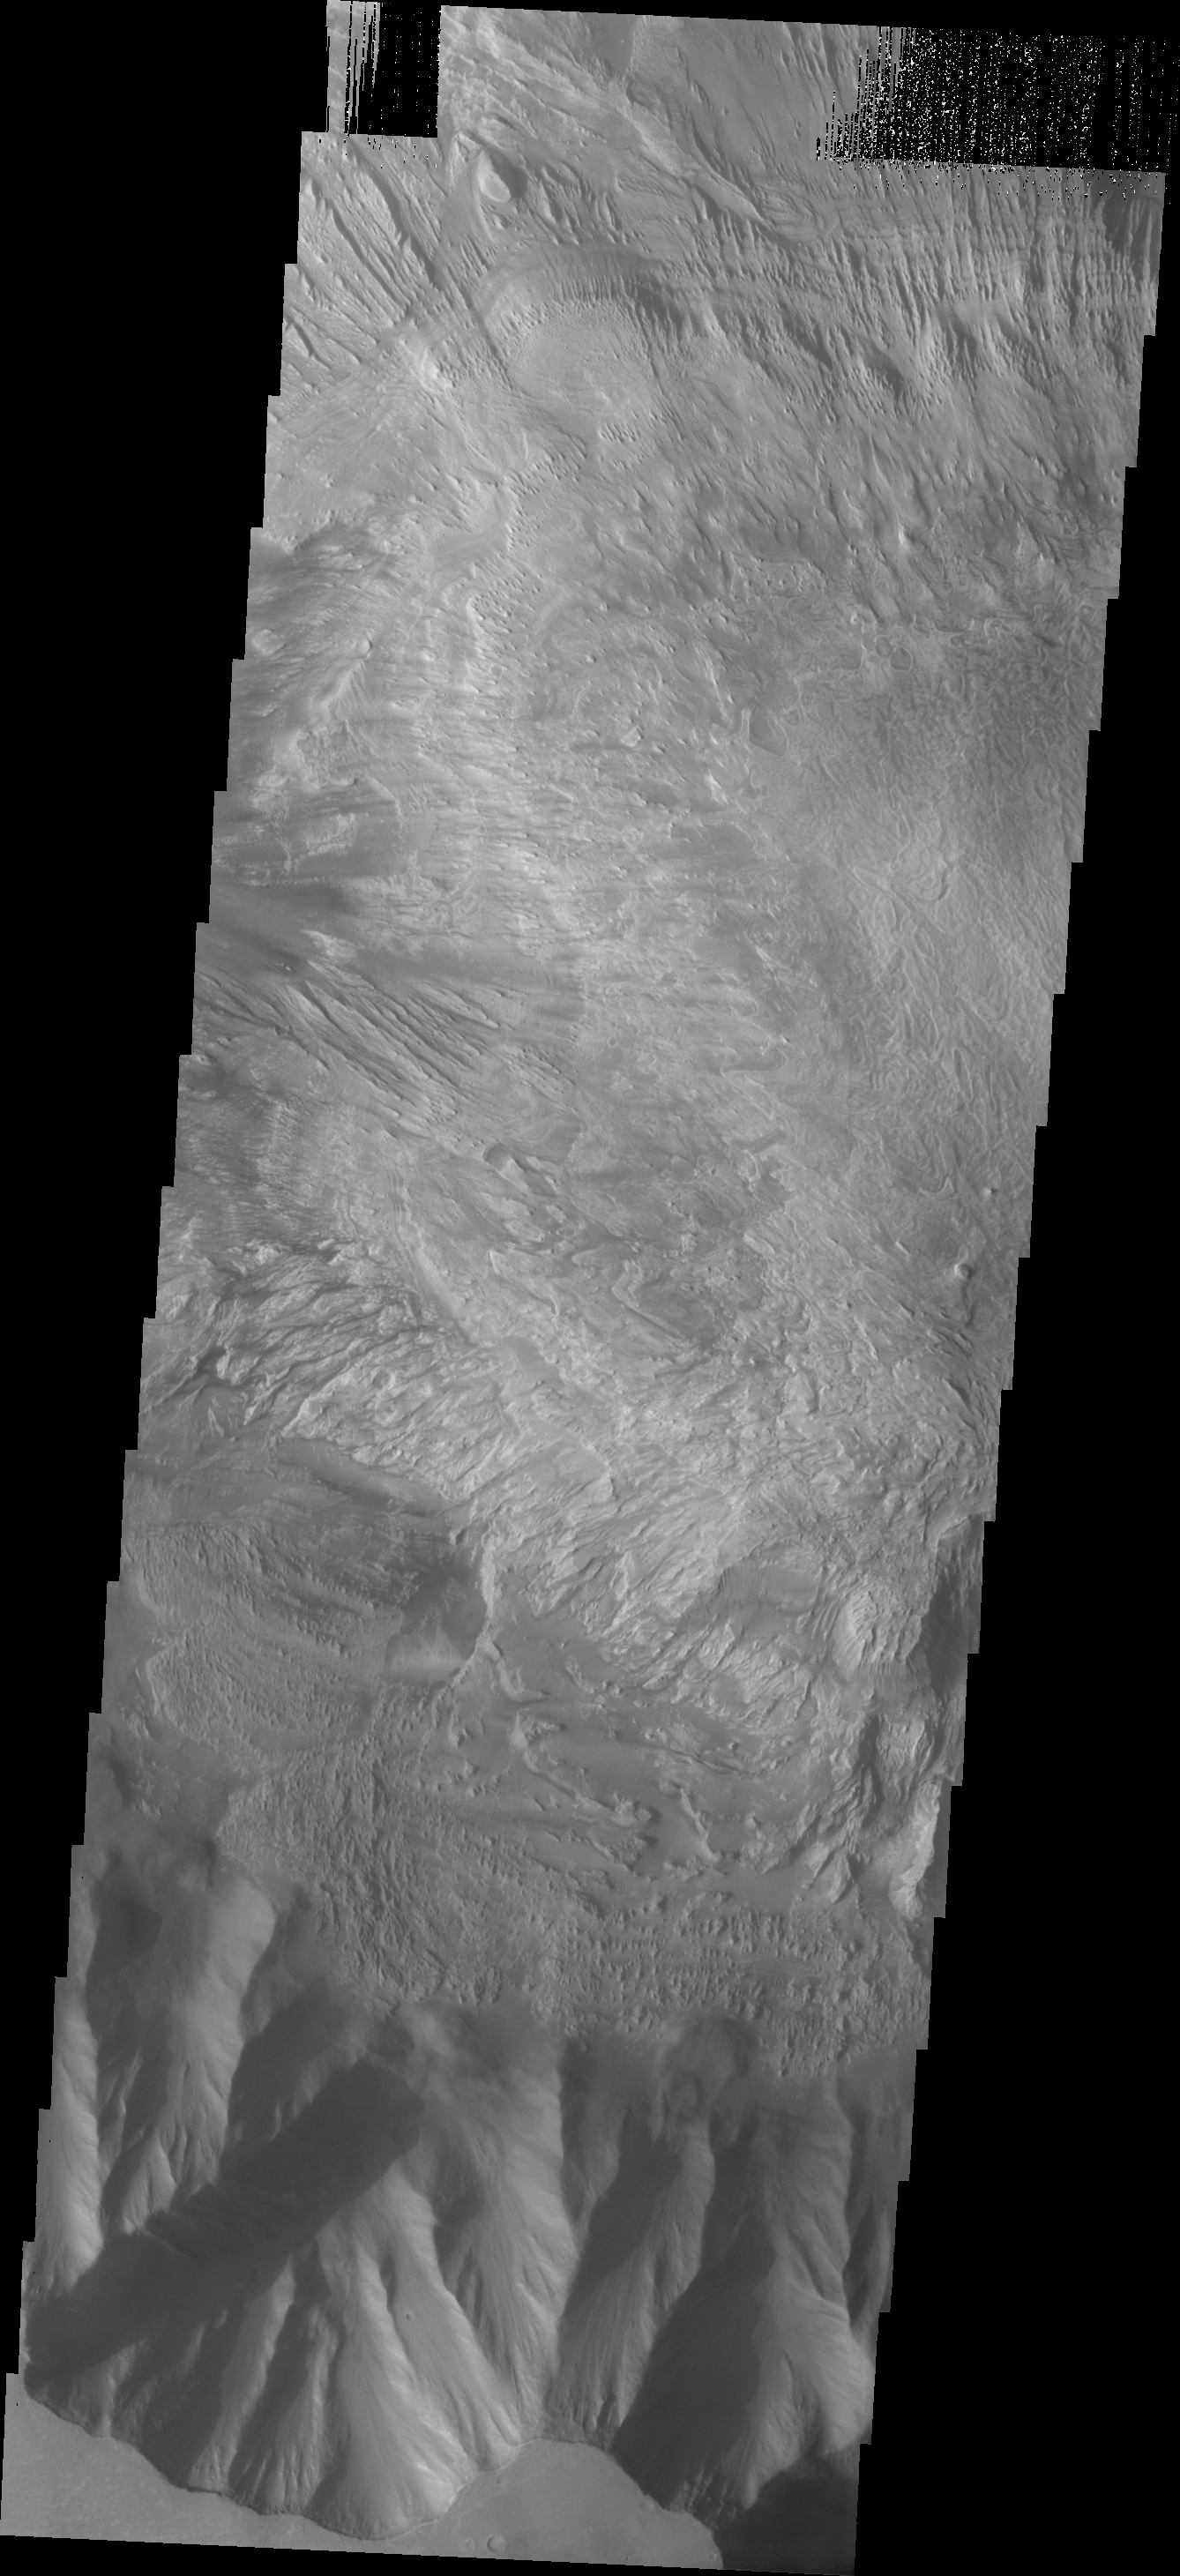

Hebes Chasma

This VIS image shows a small portion of the floor and floor deposits within Hebes Chasma.

Image information: VIS instrument. Latitude -1.1N, Longitude 282.5E. 18 meter/pixel resolution.

Please see the THEMIS Data Citation Note for details on crediting THEMIS images.

Note: this THEMIS visual image has not been radiometrically nor geometrically calibrated for this preliminary release. An empirical correction has been performed to remove instrumental effects. A linear shift has been applied in the cross-track and down-track direction to approximate spacecraft and planetary motion. Fully calibrated and geometrically projected images will be released through the Planetary Data System in accordance with Project policies at a later time.

NASA’s Jet Propulsion Laboratory manages the 2001 Mars Odyssey mission for NASA’s Office of Space Science, Washington, D.C. The Thermal Emission Imaging System (THEMIS) was developed by Arizona State University, Tempe, in collaboration with Raytheon Santa Barbara Remote Sensing. The THEMIS investigation is led by Dr. Philip Christensen at Arizona State University. Lockheed Martin Astronautics, Denver, is the prime contractor for the Odyssey project, and developed and built the orbiter. Mission operations are conducted jointly from Lockheed Martin and from JPL, a division of the California Institute of Technology in Pasadena.

Credit: NASA/JPL/ASU